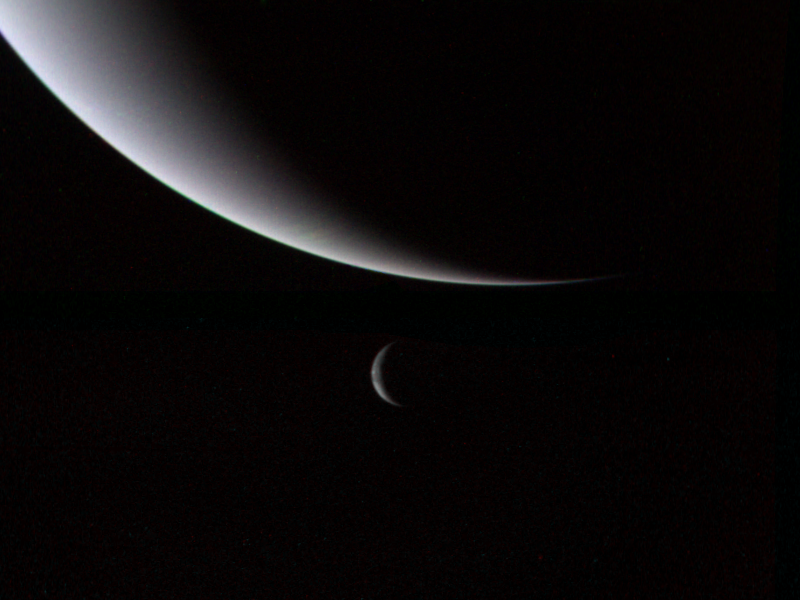

Crescents of Neptune and Triton

This dramatic view of the crescents of Neptune and Triton was acquired by Voyager 2 approximately 3 days, 6 and one-half hours after its closest approach to Neptune (north is to the right). The spacecraft is now plunging southward at an angle of 48 degrees to the plane of the ecliptic. This direction, combined with the current season of southern summer in the Neptune system, gives this picture its unique geometry. The spacecraft was at a distance of 4.86 million kilometers (3 million miles) from Neptune when these images were shuttered so the smallest detail discernible is approximately 90 kilometers (56 miles). Color was produced using images taken through the narrow-angle camera’s clear, orange and green filters. Neptune does not appear as blue from this viewpoint because the forward scattering nature of its atmosphere is more important than its absorption of red light at this high phase angle (134 degrees). The Voyager Mission is conducted by JPL for NASA’s Office of Space Science and Applications.

Credit: NASA/JPL